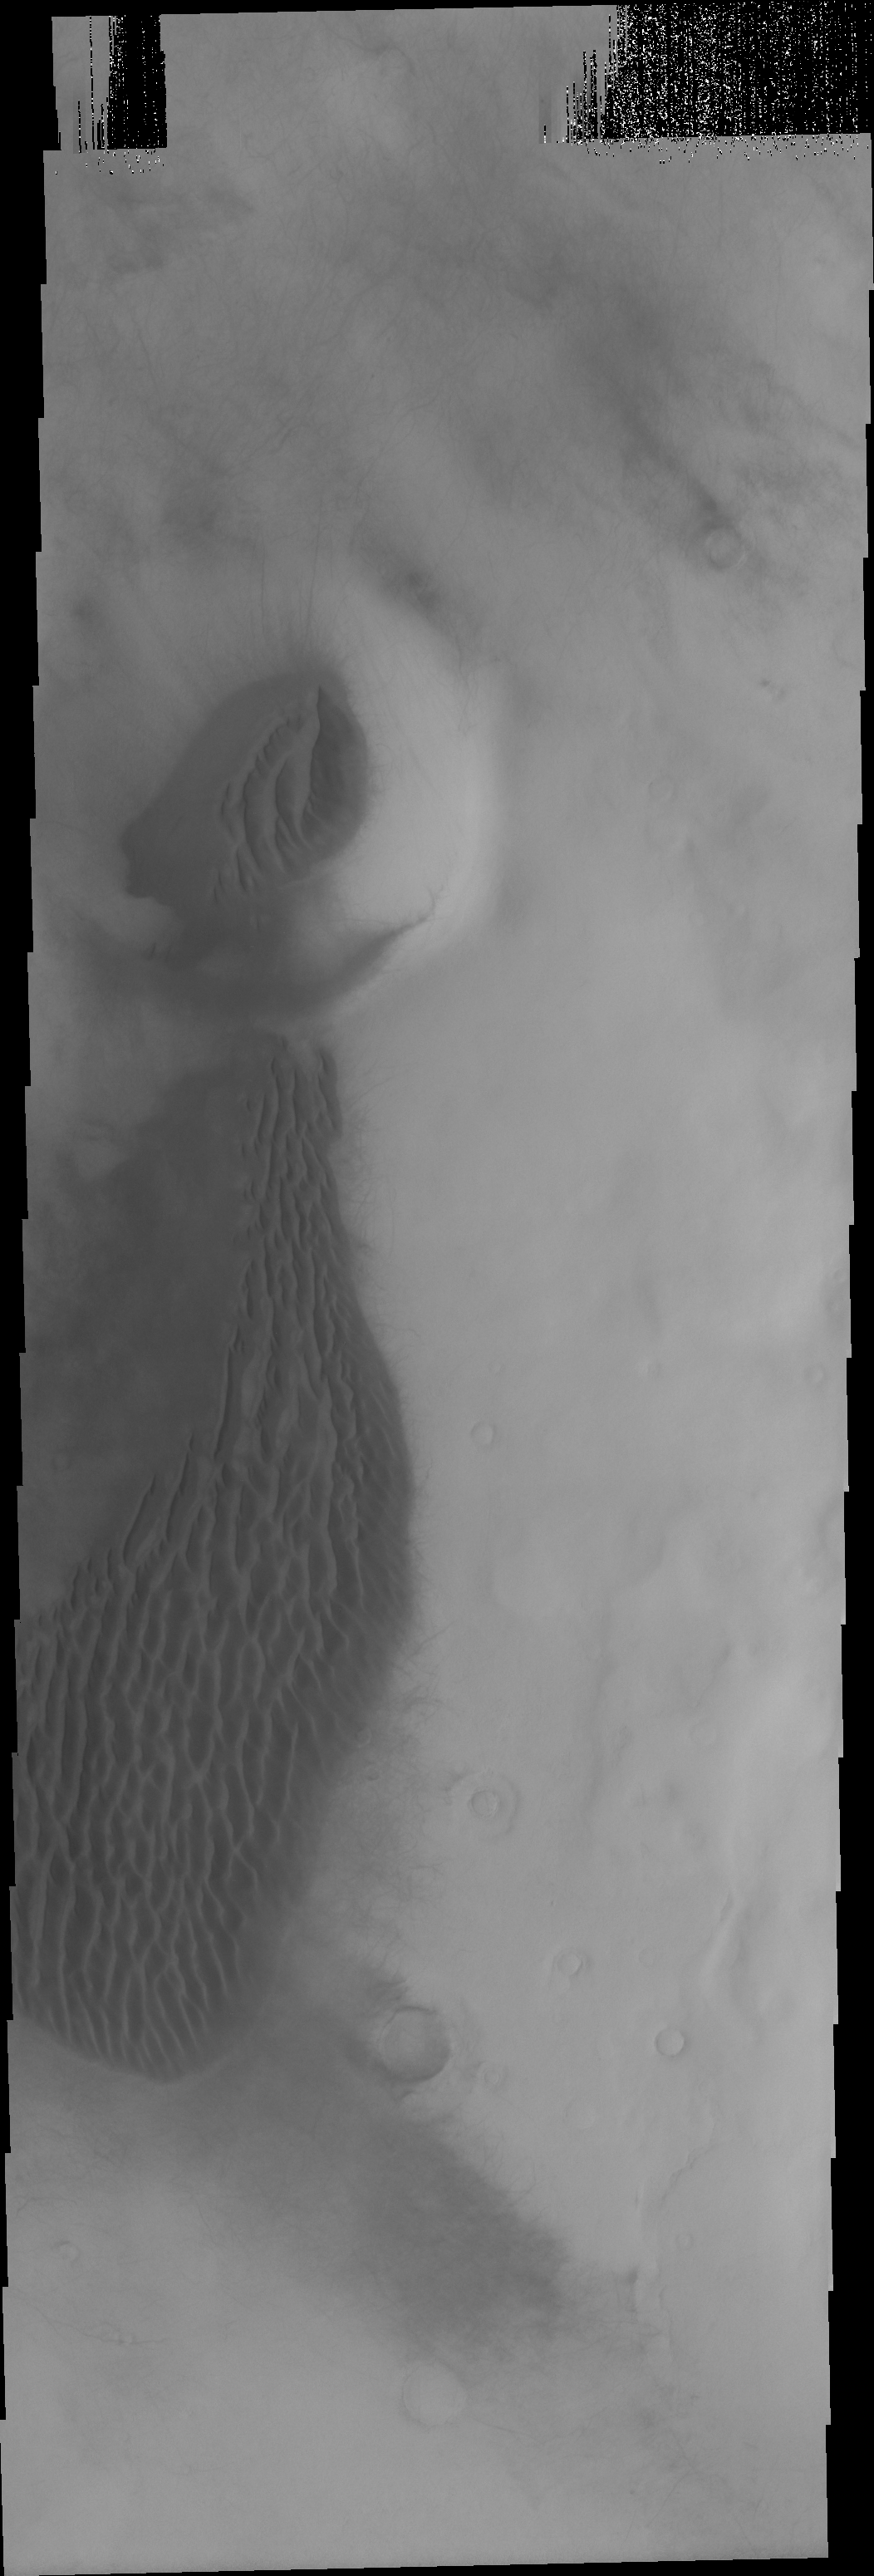

Southern Dunes

Occurring both inside and outside of the small crater, these southern hemisphere dunes are found in east of Mendel Crater in Terra Cimmeria.

Image information: VIS instrument. Latitude -62.8N, Longitude 161.3E. 17 meter/pixel resolution.

Please see the THEMIS Data Citation Note for details on crediting THEMIS images.

Note: this THEMIS visual image has not been radiometrically nor geometrically calibrated for this preliminary release. An empirical correction has been performed to remove instrumental effects. A linear shift has been applied in the cross-track and down-track direction to approximate spacecraft and planetary motion. Fully calibrated and geometrically projected images will be released through the Planetary Data System in accordance with Project policies at a later time.

NASA’s Jet Propulsion Laboratory manages the 2001 Mars Odyssey mission for NASA’s Office of Space Science, Washington, D.C. The Thermal Emission Imaging System (THEMIS) was developed by Arizona State University, Tempe, in collaboration with Raytheon Santa Barbara Remote Sensing. The THEMIS investigation is led by Dr. Philip Christensen at Arizona State University. Lockheed Martin Astronautics, Denver, is the prime contractor for the Odyssey project, and developed and built the orbiter. Mission operations are conducted jointly from Lockheed Martin and from JPL, a division of the California Institute of Technology in Pasadena.

Credit: NASA/JPL/ASU